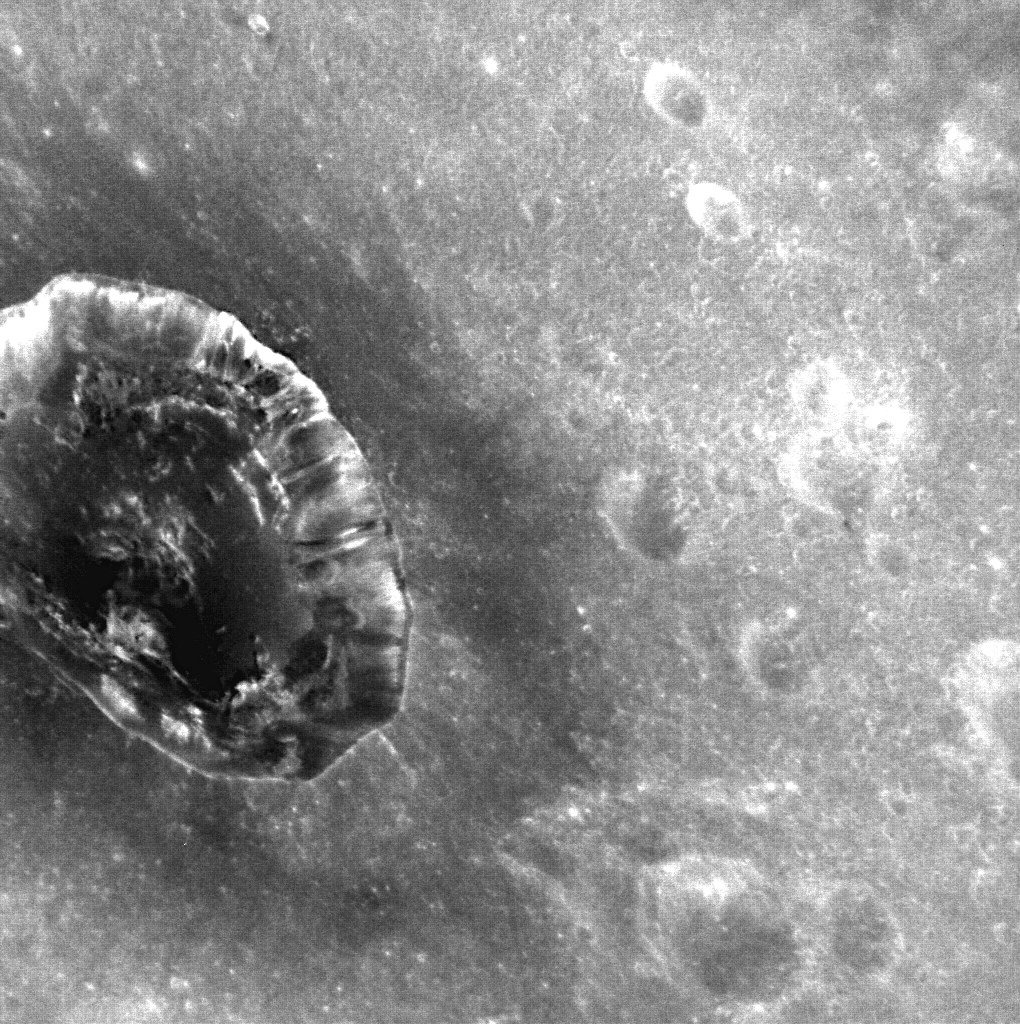

Berkel – Nearly Three Years Later

MESSENGER’s first orbital image, the first ever obtained from a spacecraft in orbit about Mercury, showed a large region of the planet, including the crater Berkel. Monday will mark three years since the MESSENGER spacecraft entered into orbit about Mercury. Over 200,000 images have been captured since that first orbital view, including the striking image of Berkel shown here, which shows new details of Berkel’s dark, low-reflectance material, excavated during the impact that formed the crater.

This image was acquired as part of the NAC ride-along imaging campaign. When data volume is available and MDIS is not acquiring images for its other campaigns, high-resolution NAC images are obtained of the surface. These images are designed not to interfere with other instrument observations but take full advantage of periods during the mission when extra data volume is available.

Date acquired: February 16, 2014
Image Mission Elapsed Time (MET): 34838972
Image ID: 5770878
Instrument: Narrow Angle Camera (NAC) of the Mercury Dual Imaging System (MDIS)
Center Latitude: -14.11°
Center Longitude: 26.85° E
Resolution: 41 meters/pixel
Scale: Berkel crater is 22 kilometers (14 miles) in diameter
Incidence Angle: 33.2°
Emission Angle: 48.4°
Phase Angle: 30.1°
Orientation: North is toward the bottom of this image.

The MESSENGER spacecraft is the first ever to orbit the planet Mercury, and the spacecraft’s seven scientific instruments and radio science investigation are unraveling the history and evolution of the Solar System’s innermost planet. MESSENGER acquired over 150,000 images and extensive other data sets. MESSENGER is capable of continuing orbital operations until early 2015.

For information regarding the use of images, see the MESSENGER image use policy.

Credit: NASA/Johns Hopkins University Applied Physics Laboratory/Carnegie Institution of Washington